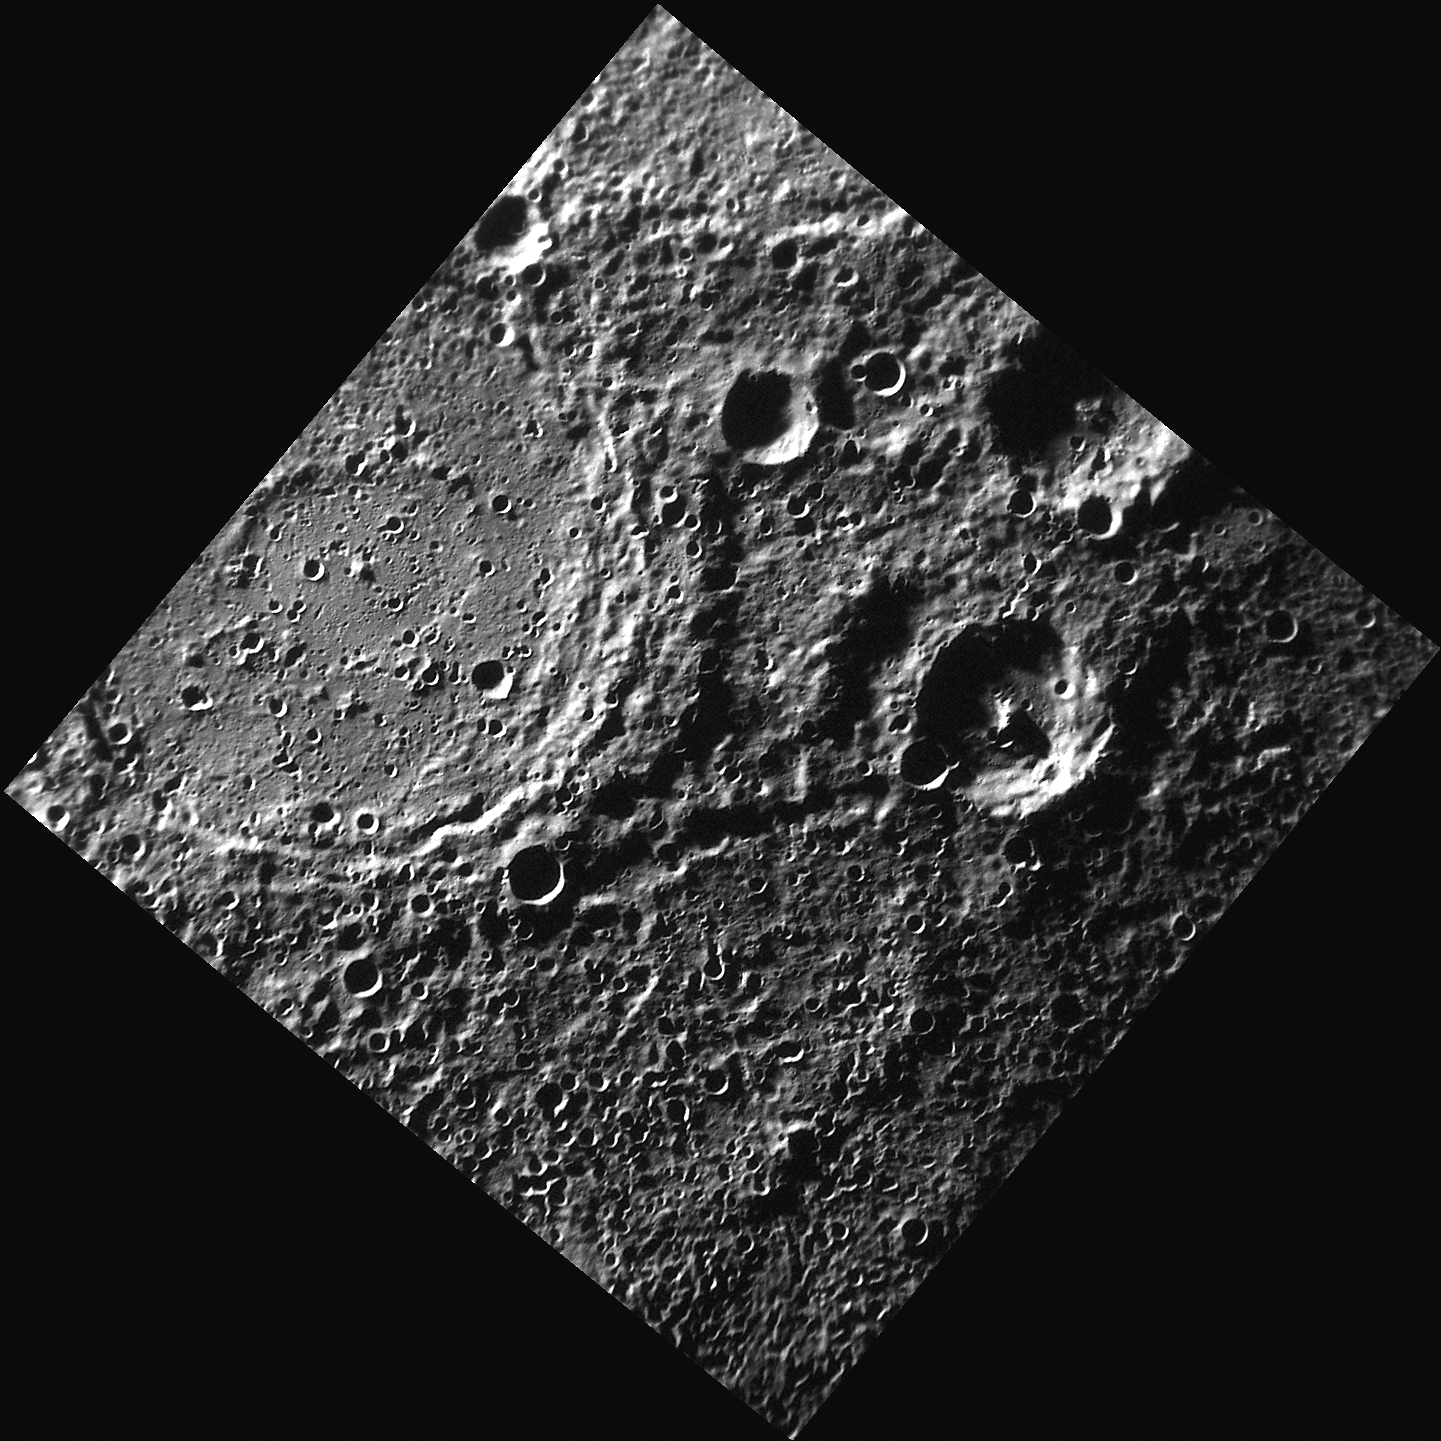

Behold Bernini!

This image, acquired with the Narrow Angle Camera (NAC), shows the double rings of Bernini crater, named for the Italian artist Gian Lorenzo Bernini. Located in Mercury’s southern hemisphere, Bernini displays concentric ring structures that formed during the impact that created the crater. The inner ring of Bernini appears to have been almost totally buried by smooth plains material.

This image was acquired as part of MDIS’s high-resolution surface morphology base map. The surface morphology base map will cover more than 90% of Mercury’s surface with an average resolution of 250 meters/pixel (0.16 miles/pixel or 820 feet/pixel). Images acquired for the surface morphology base map typically have off-vertical Sun angles (i.e., high incidence angles) and visible shadows so as to reveal clearly the topographic form of geologic features.

The MESSENGER spacecraft is the first ever to orbit the planet Mercury, and the spacecraft’s seven scientific instruments and radio science investigation are unraveling the history and evolution of the Solar System’s innermost planet. Visit the Why Mercury? section of this website to learn more about the key science questions that the MESSENGER mission is addressing.

Date acquired: June 01, 2011
Image Mission Elapsed Time (MET): 215381360
Image ID: 323138
Instrument: Narrow Angle Camera (NAC) of the Mercury Dual Imaging System (MDIS)
Center Latitude: -81.67°
Center Longitude: 233.8° E
Resolution: 268 meters/pixel
Scale: Bernini crater is 158 km (98 miles) in diameter
Incidence Angle: 84.7°
Emission Angle: 1.0°
Phase Angle: 85.4°

These images are from MESSENGER, a NASA Discovery mission to conduct the first orbital study of the innermost planet, Mercury. For information regarding the use of images, see the MESSENGER image use policy.

Credit: NASA/Johns Hopkins University Applied Physics Laboratory/Carnegie Institution of Washington